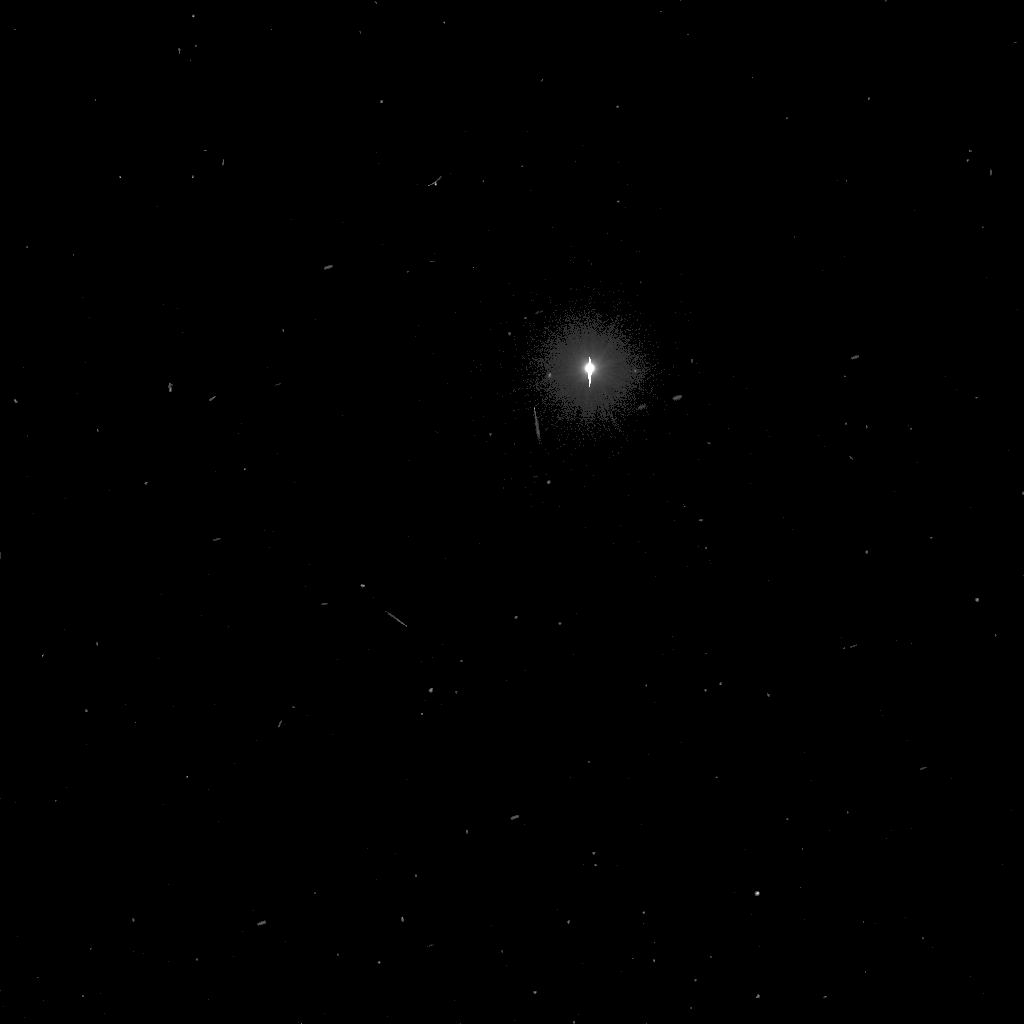

Opportunity for Moon-Gazing

NASA’s Mars Exploration Rover Opportunity used its panoramic camera to snap pictures of Mars’ moon Deimos. The images were taken about 10 p.m. local time on Mars or 8:00 Universal Time on Jan. 14, 2017 (Sol 4612).

Three frames were taken with long exposures to measure Deimos’ position with respect to the background stars. Deimos is too bright for these images and saturated the camera detector, causing the vertical streak running through it. The image has been processed to emphasize the stars, which can be seen throughout the image as streaks due to the long exposure, and move toward the lower left. One can see the slower motion of the moon across the sky when compared to stars. Due to its distance from Mars, the apparent motion of Deimos is slow and in the same direction of the stars. Compared to our moon, Deimos appears to move faster. It is much closer to Mars than our moon is to Earth.

NASA’s Jet Propulsion Laboratory, Pasadena, California, manages the Mars Exploration Rover Project for NASA’s Science Mission Directorate in Washington.

Credit: NASA/JPL/Cornell/Texas A&M